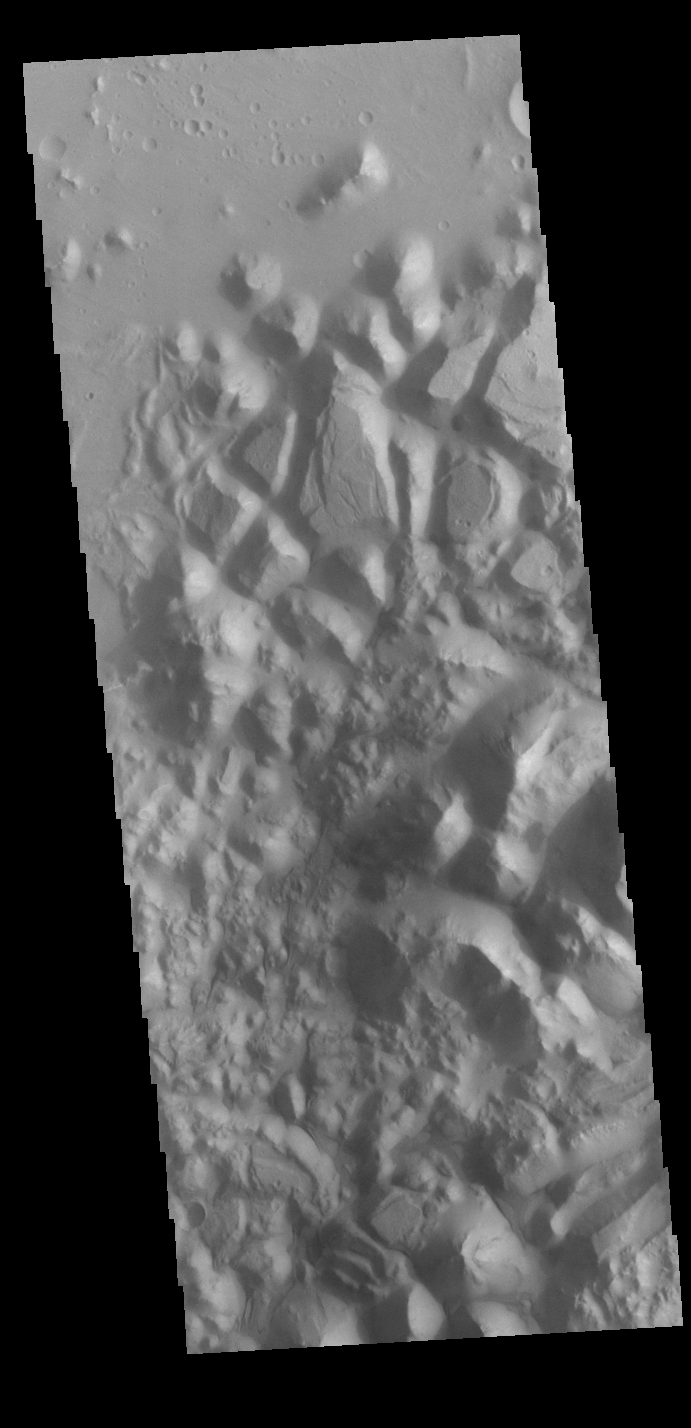

Orson Welles Crater Chaos

Today’s VIS image shows part of the floor of Orson Welles Crater. This region of the crater contains chaos. Chaos is formed where tectonic forces break the surface into blocks. Erosion along the breaks widens and deepens the valleys between creating mesas. There is evidence that this crater may once have held a lake.

Credit: NASA/JPL-Caltech/ASU